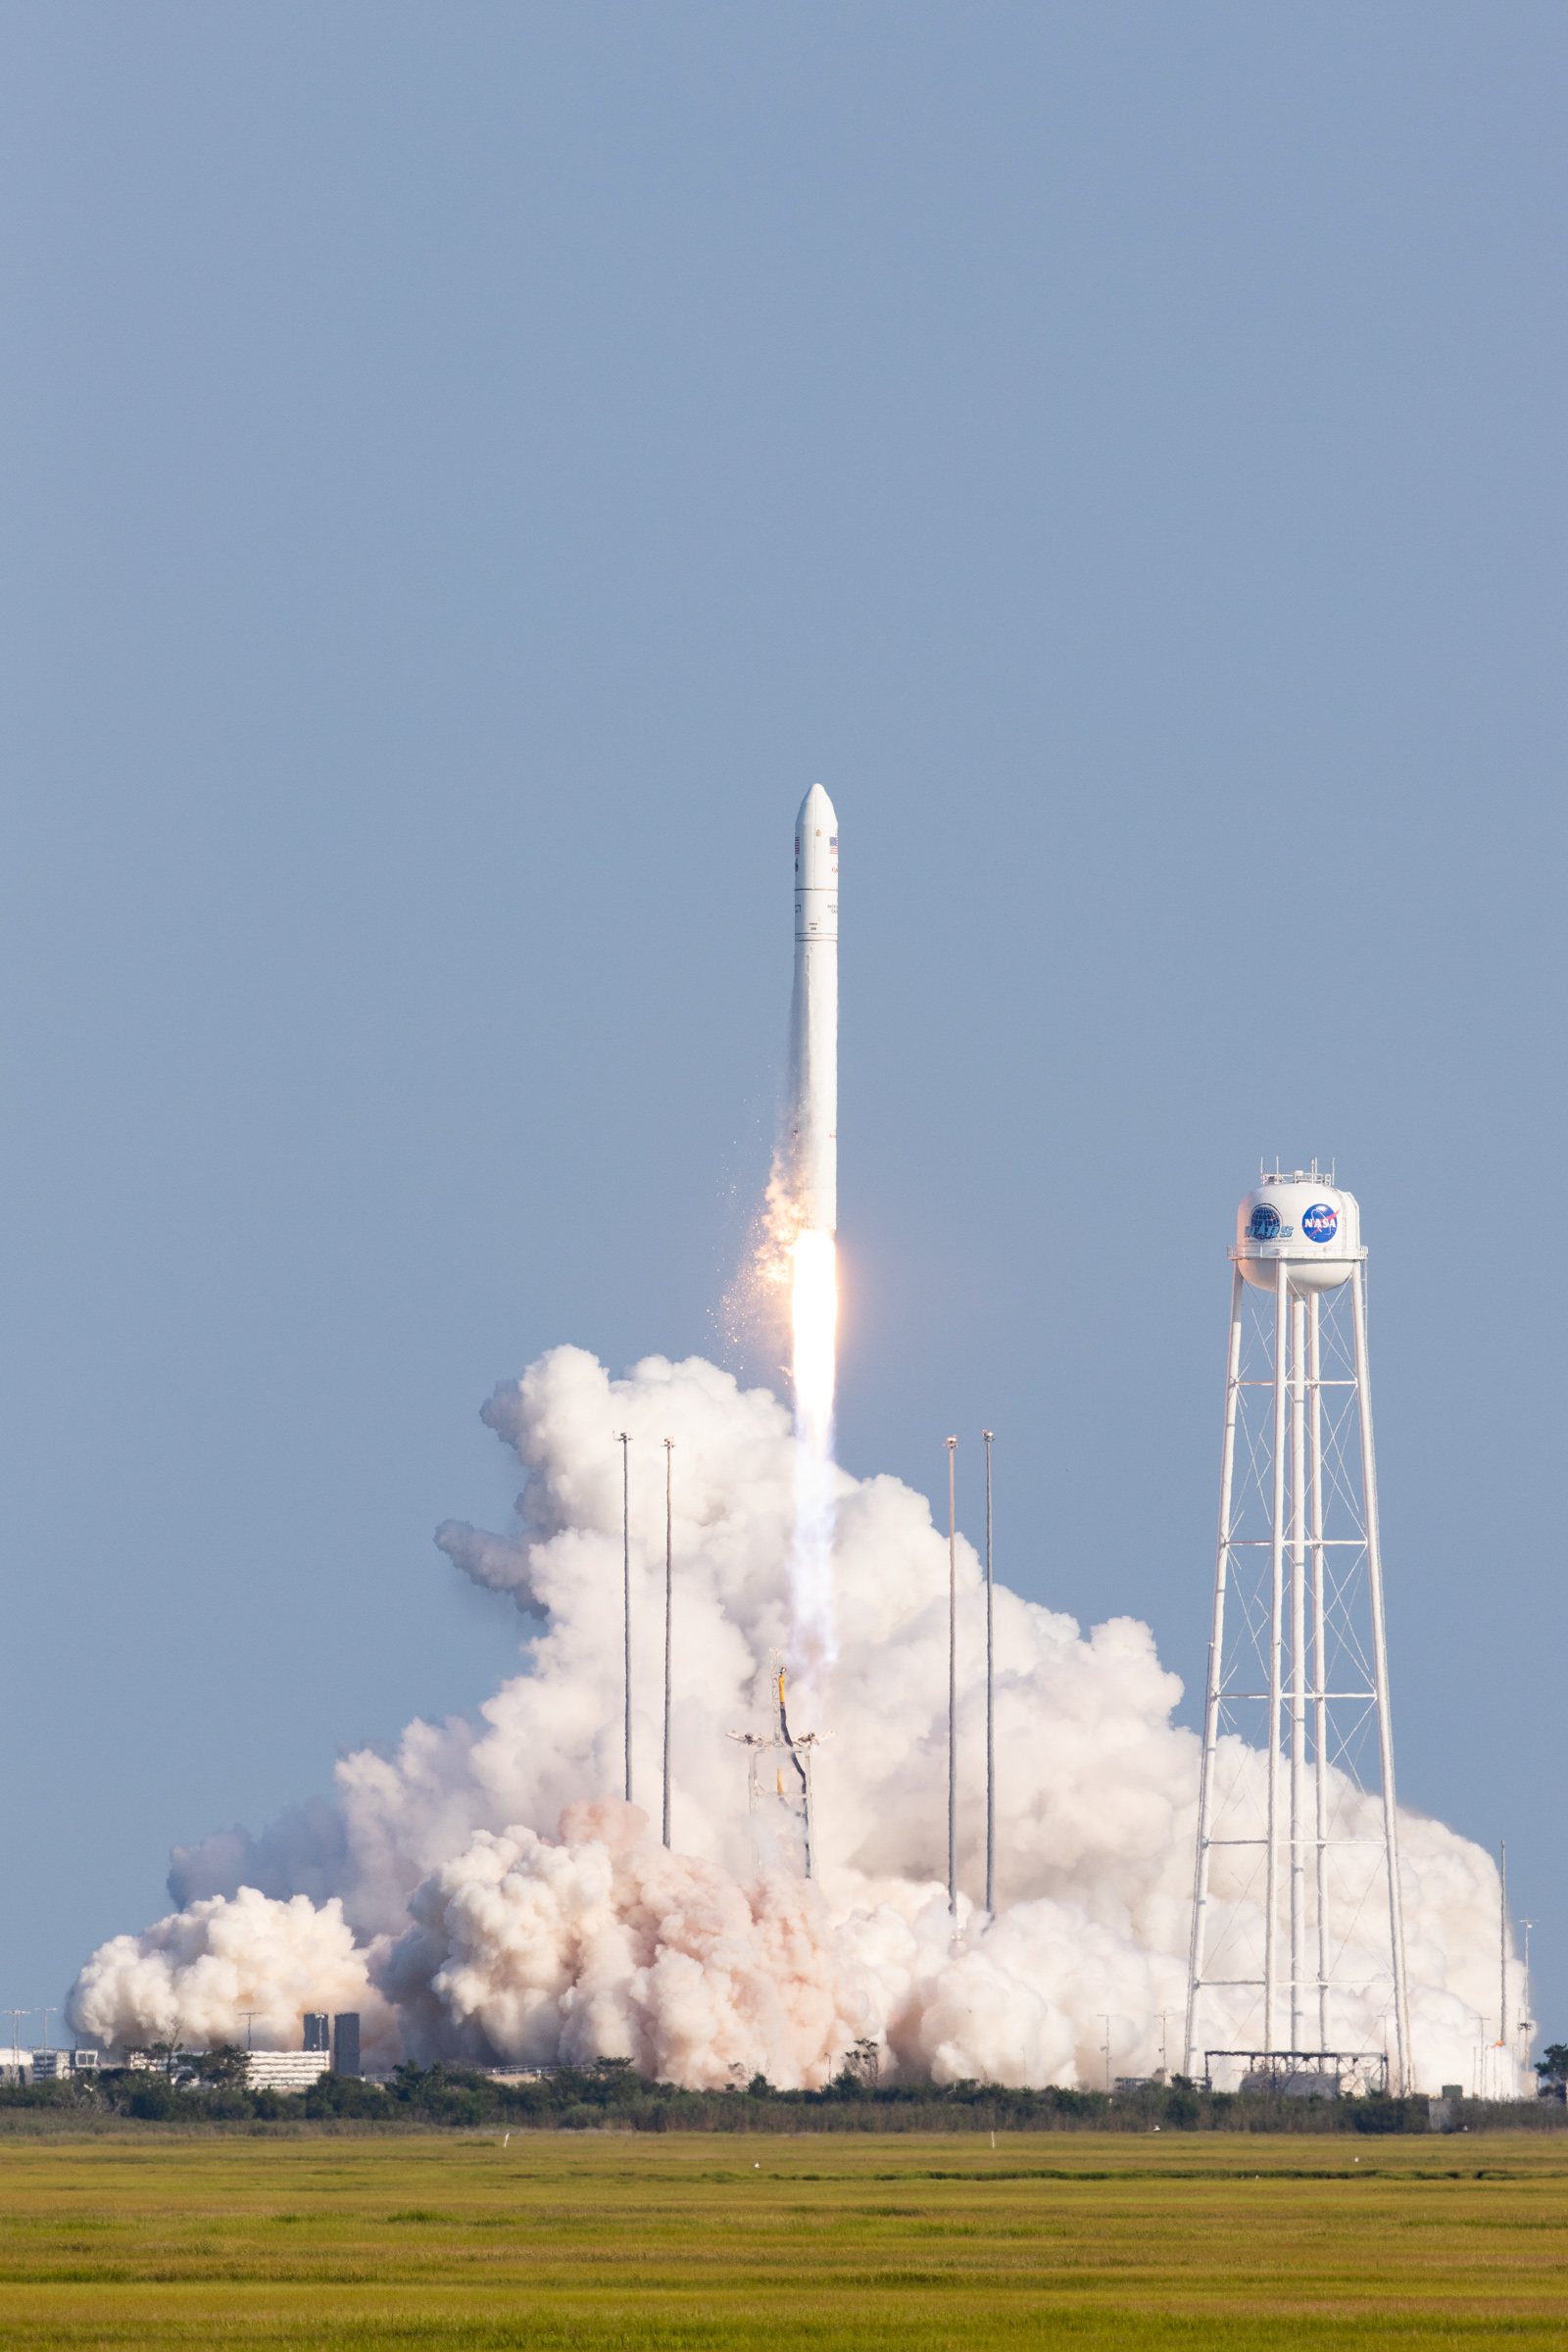

A Northrop Grumman Antares rocket, with the company’s Cygnus spacecraft onboard, launches at 6:01 p.m. EDT, Tuesday, Aug. 10, 2021, from the Mid Atlantic Regional Spaceport’s Pad-0A, at NASA's Wallops Flight Facility in Virginia. Northrop Grumman's 16th contracted cargo resupply mission for NASA to the International Space Station is carrying nearly 8,200 pounds of science and research, crew supplies and vehicle hardware to the orbital laboratory and its crew.

Credit: NASA/Jamie Adkins